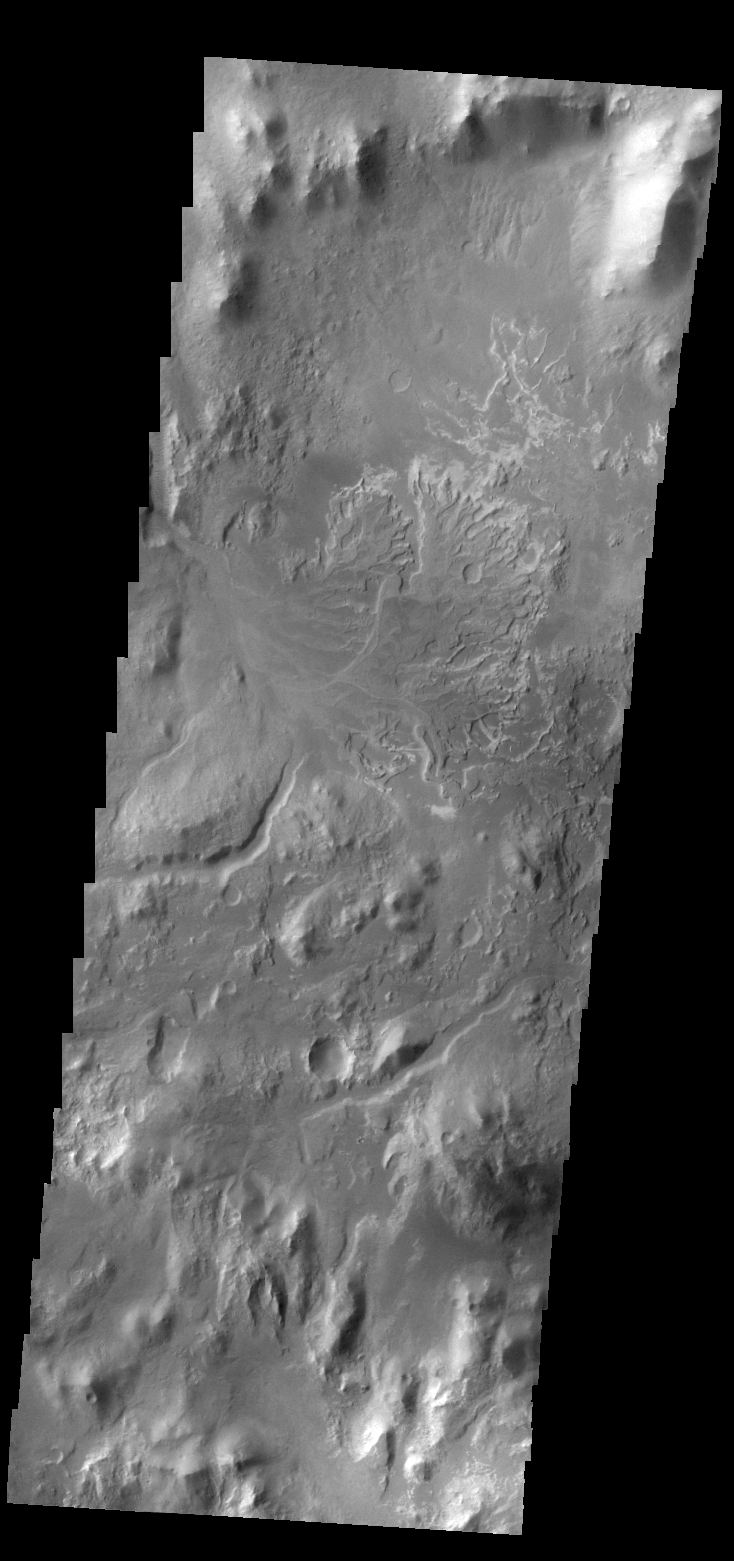

Delta

Today’s VIS image shows the delta deposit on the floor of Eberswalde Crater.

Credit: NASA/JPL/ASU